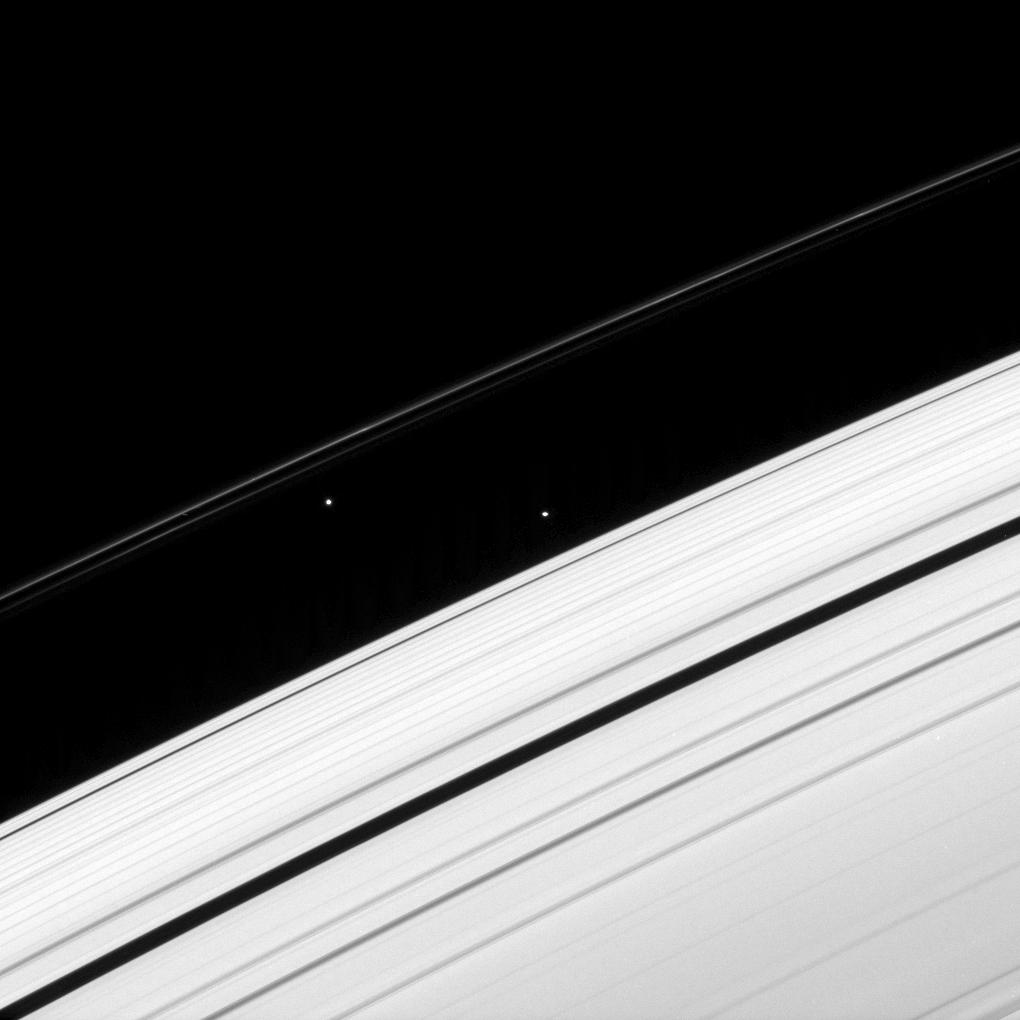

Moons that Pass in the Night

Two of Saturn’s ring moons draw close momentarily, before the inner of the pair moves off alone.

Atlas (30 kilometers, or 19 miles across, at center right) passes Prometheus (86 kilometers, or 53 miles across, at center left) about once a month, then slowly and steadily pulls ahead of its slower moving sibling.

This view looks toward the unilluminated side of the rings from about 23 degrees above the ringplane. The image was taken in visible light with the Cassini spacecraft narrow-angle camera on April 6, 2008. The view was acquired at a distance of approximately 1.6 million kilometers (975,000 miles) from Atlas. Image scale is 9 kilometers (6 miles) per pixel.

The Cassini-Huygens mission is a cooperative project of NASA, the European Space Agency and the Italian Space Agency. The Jet Propulsion Laboratory, a division of the California Institute of Technology in Pasadena, manages the mission for NASA’s Science Mission Directorate, Washington, D.C. The Cassini orbiter and its two onboard cameras were designed, developed and assembled at JPL. The imaging operations center is based at the Space Science Institute in Boulder, Colo.

Credit: NASA/JPL/Space Science Institute